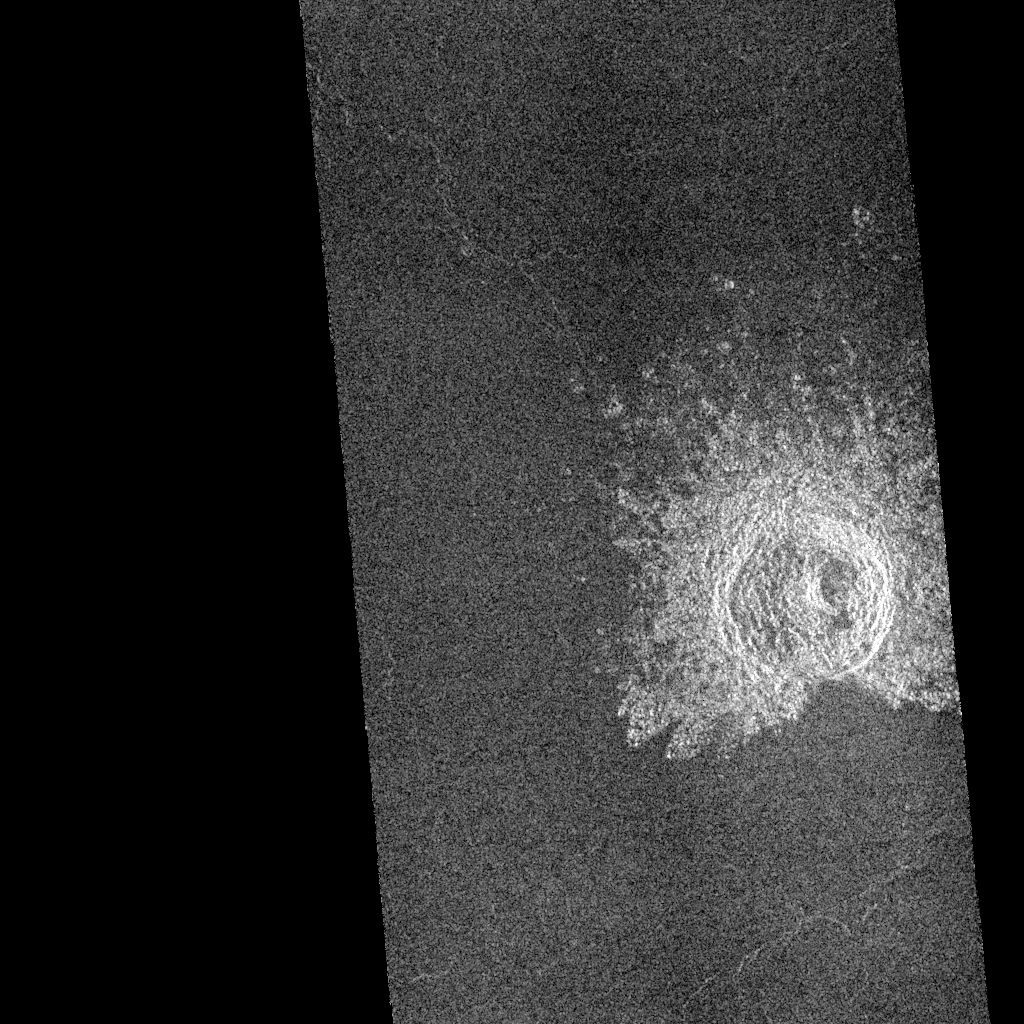

Venus – Impact Crater in Guinevere Planitia

This is a Magellan image mosaic of an impact crater located in Guinevere Planitia on Venus with a rim diameter of 12.5 kilometers (7.8 miles). The area mosaiced is located at 6 degrees north latitude, 335 degrees east longitude and is from orbits 376 and 377 obtained on Sept. 15, 1990. The image is of an area about 37 km (23 miles) wide and 80 km (48 miles) long. Material thrown out from the impact forms a bright ejecta blanket surrounding most of the crater. The object that formed this crater was probably moving toward the north (top of the picture) at a shallow angle to the surface when it hit. The two lines of evidence that support this view are the “missing ejecta” on the south and the small secondary craters seen to the north. The secondary craters are formed by large blocks thrown out of the primary crater. Most of the larger blocks landed close to the crater rim, while finer material traveled farther, creating a radial pattern. The inside of the crater shows terracing caused by slumping of the inner wall. A complex central peak is also seen; it was formed by uplift of the ground when it rebounded following impact. Resolution of the Magellan data is about 120 meters (400 feet).

Credit: NASA/JPL